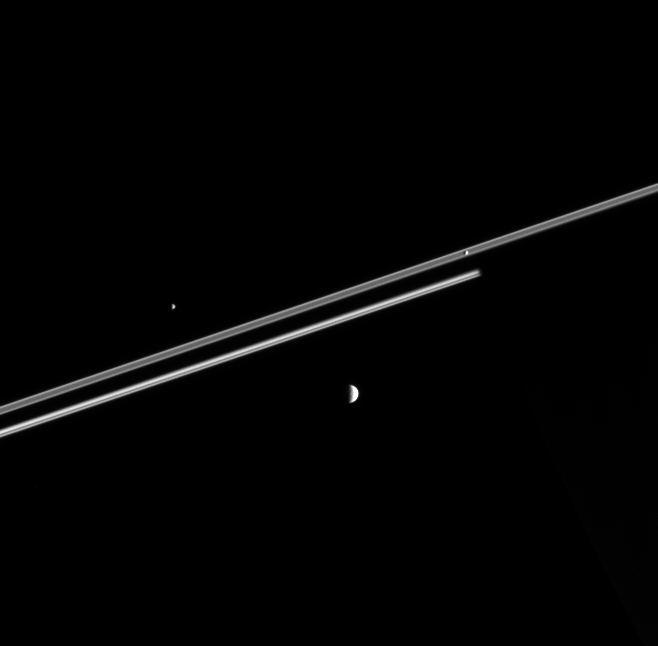

Where’s Saturn?

The Cassini spacecraft captures three moons at once as they hurtle around Saturn. In the background, Saturn’s night side covers the more distant portion of the rings, betraying the presence of the unseen giant.

At left and right respectively, the two smaller moons are Epimetheus (116 kilometers, or 72 miles across) and Pandora (84 kilometers, or 52 miles across). Larger Mimas (397 kilometers, or 247 miles across) lies below.

The image was taken in visible light with the Cassini spacecraft narrow-angle camera on Feb. 16, 2006, at a distance of approximately 3.3 million kilometers (2.1 million miles) from Saturn. The image scale is about 20 kilometers (12 miles) per pixel.

The Cassini-Huygens mission is a cooperative project of NASA, the European Space Agency and the Italian Space Agency. The Jet Propulsion Laboratory, a division of the California Institute of Technology in Pasadena, manages the mission for NASA’s Science Mission Directorate, Washington, D.C. The Cassini orbiter and its two onboard cameras were designed, developed and assembled at JPL. The imaging operations center is based at the Space Science Institute in Boulder, Colo.

Credit: NASA/JPL/Space Science Institute